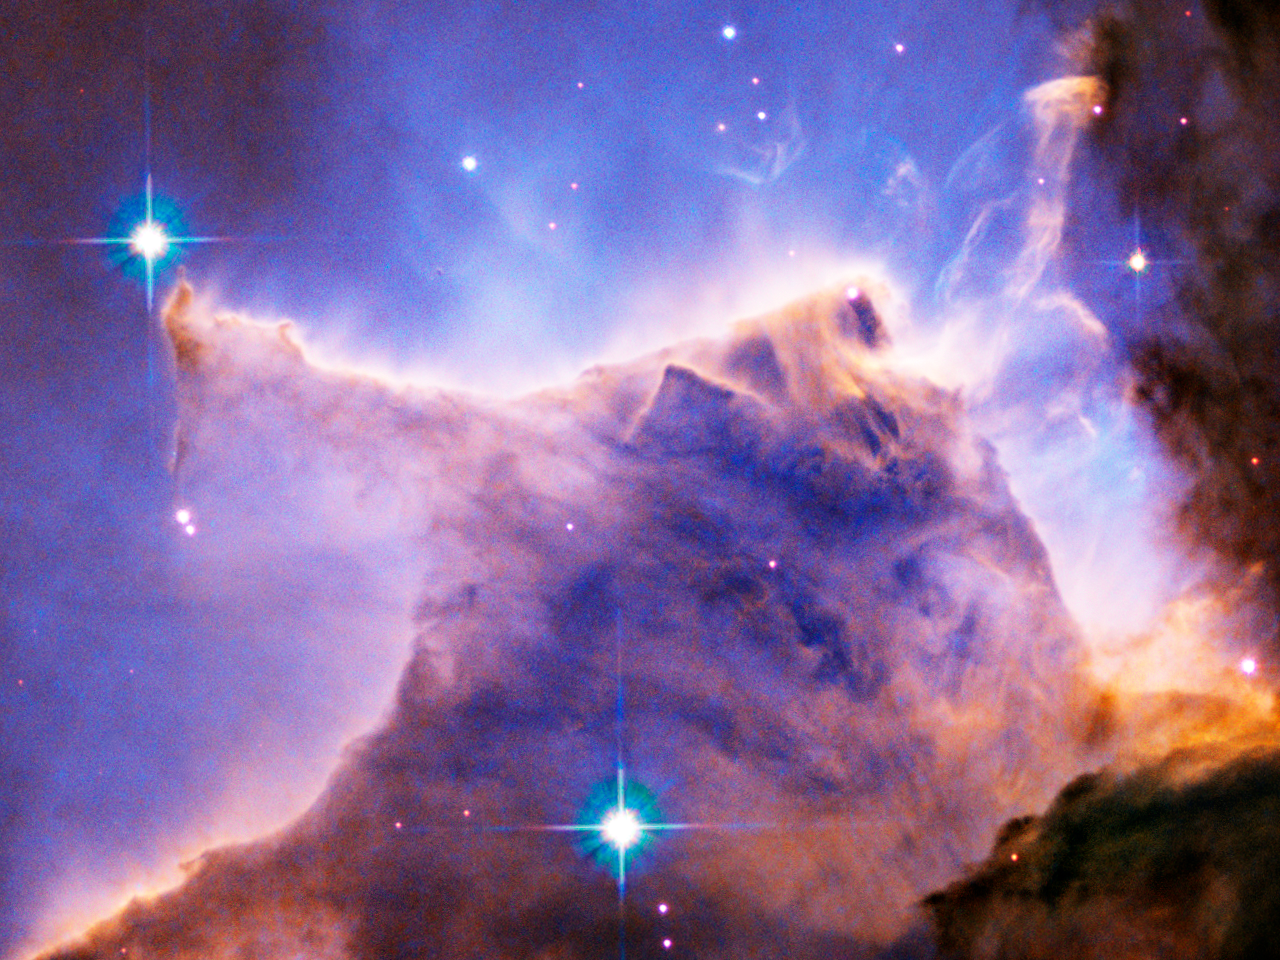

Eagle Nebula (M16) Pillar Detail: Portion of Top

A detail of the Eagle Nebula (M16) showing a portion of a pillar of gas and dust. Light from nearby bright, hot, young stars is sculpting the cloud into intricate forms and causing the gas to glow.

Credit: NASA, ESA, and The Hubble Heritage Team (STScI/AURA)